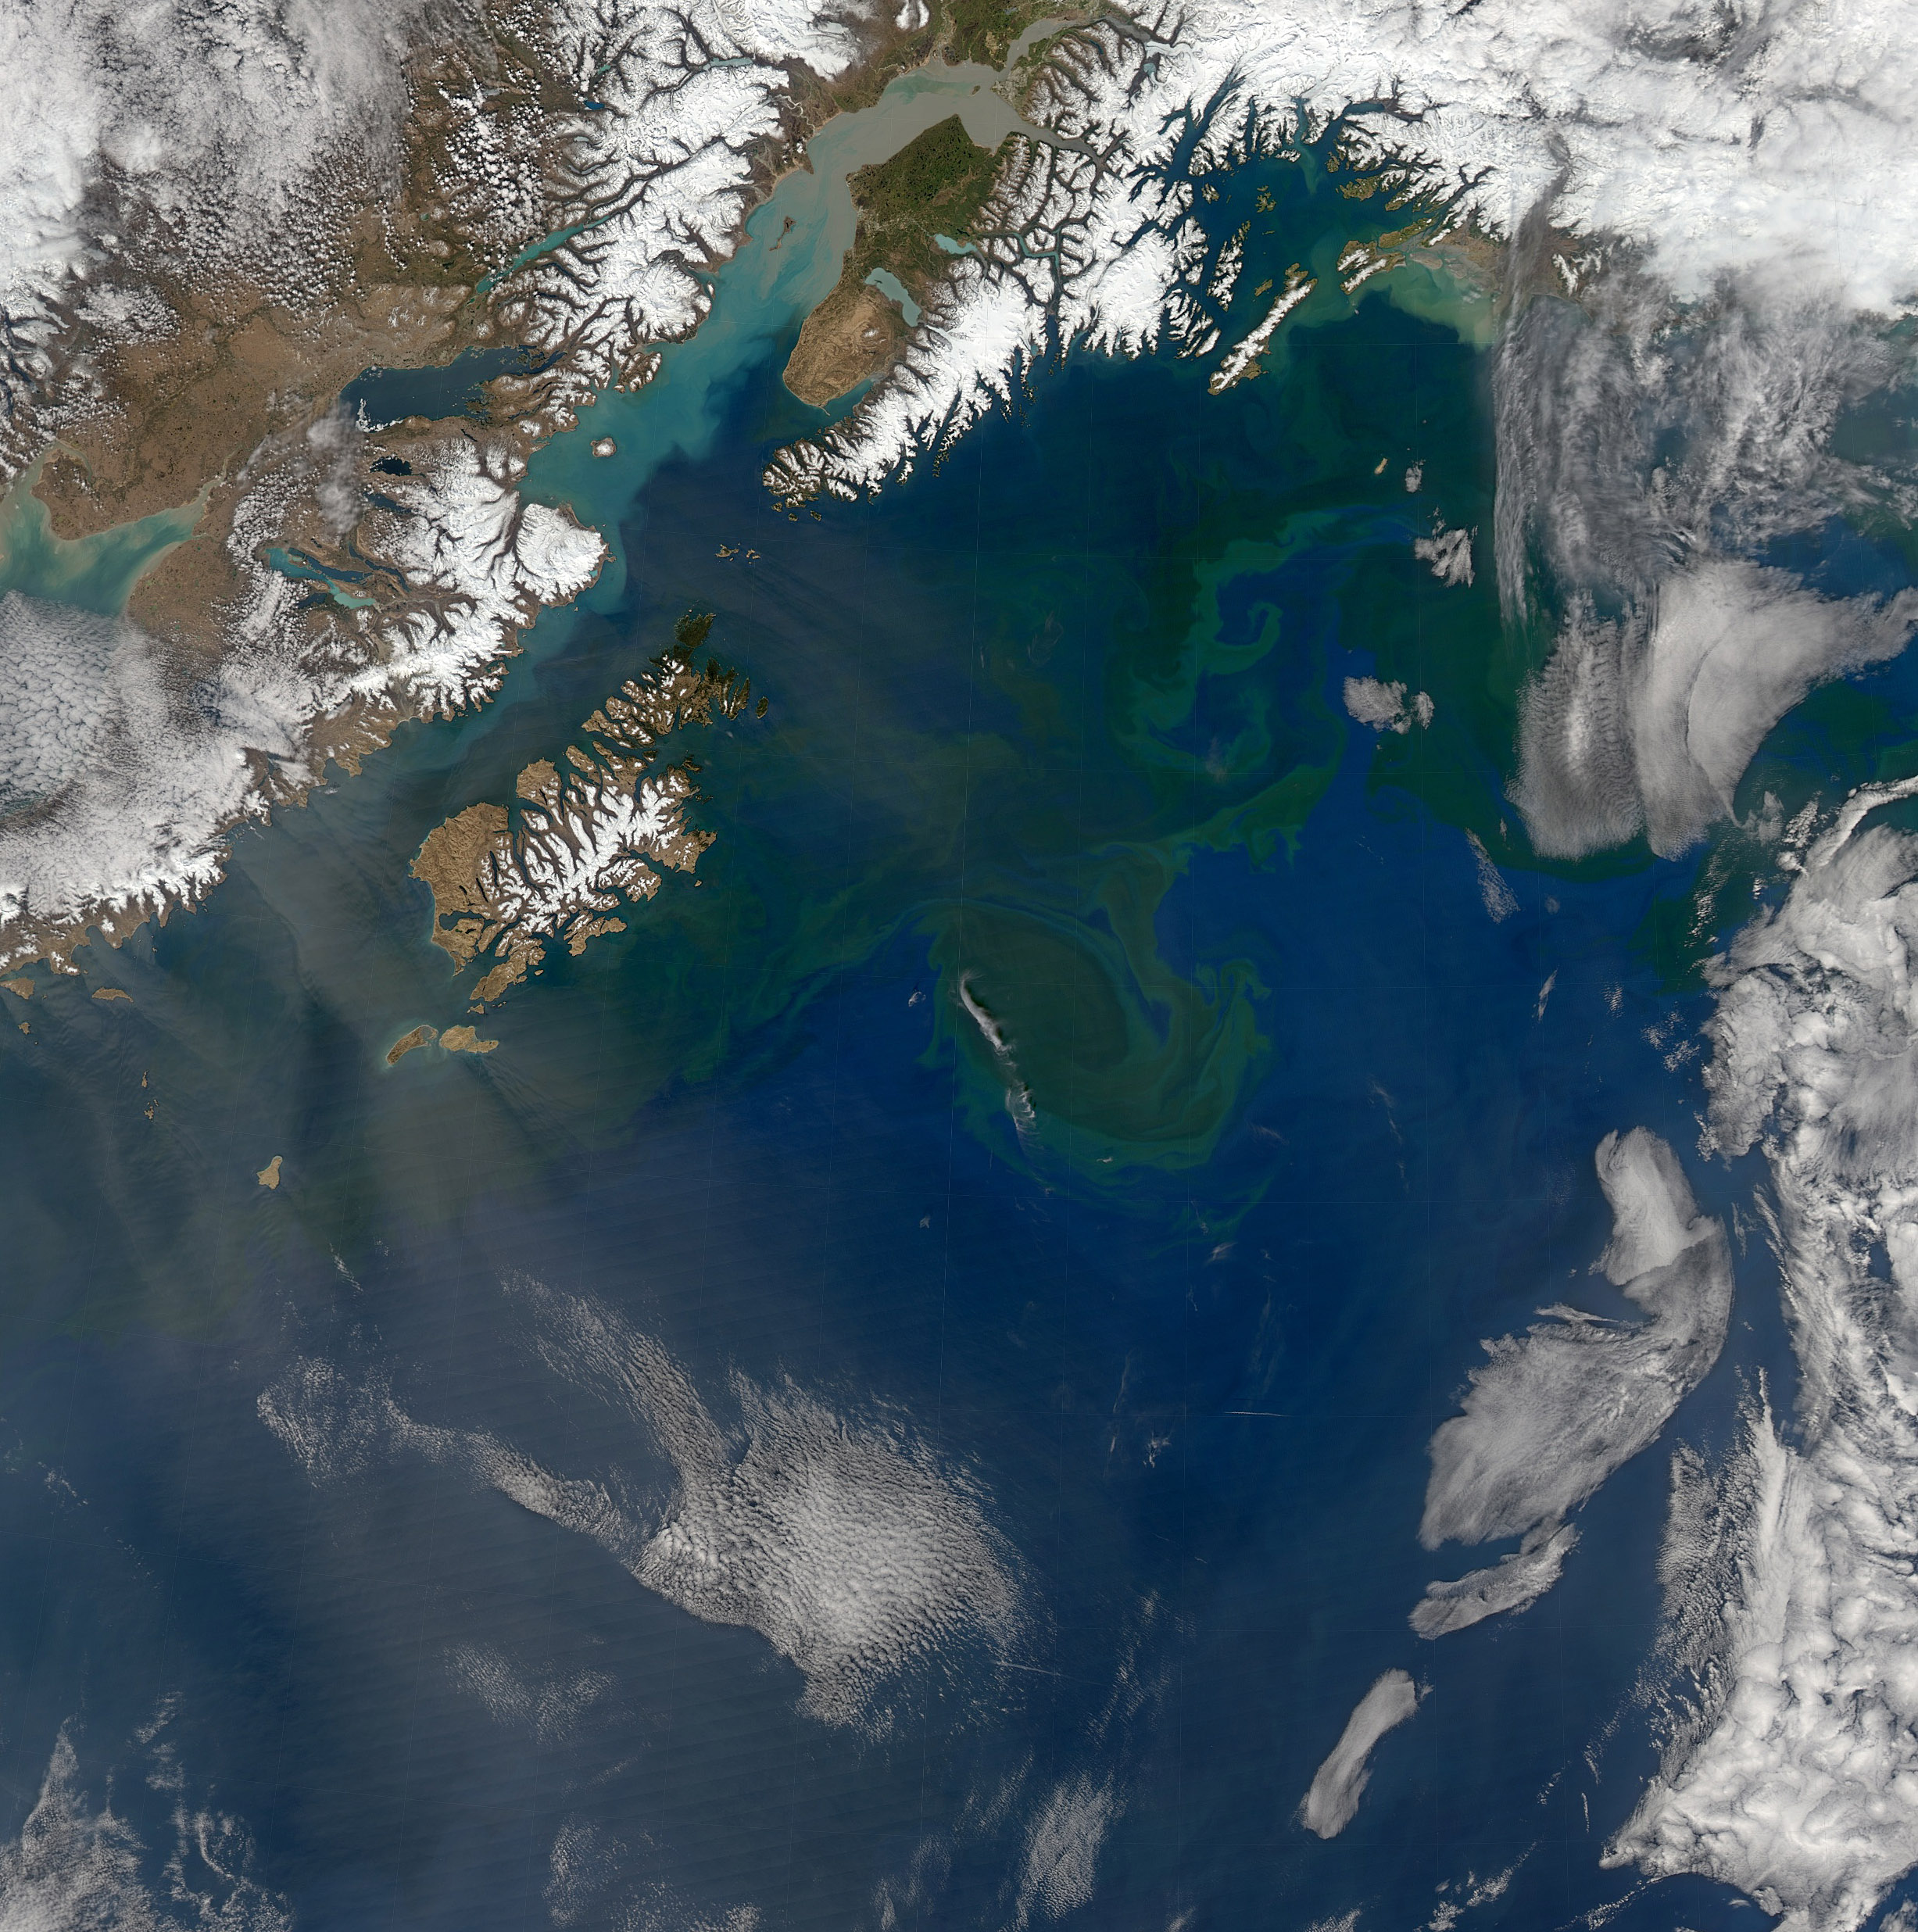

Gulf of Alaska

Increasing solar illumination brings increased phytoplankton growth to the Gulf of Alaska every spring, and this year is no exception. This image was collected on May 9, 2014 during a single orbit of Aqua-MODIS.

Credit: NASA/Goddard/OceanColor/MODIS